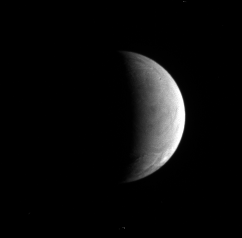

Moon With a Warm Heart

Few large craters are to be found in the wrinkled terrain of Enceladus, where the surface has been reworked by geologic processes presumably resulting from the moon’s inner warmth.

Cassini spied the bright crescent of Enceladus (505 kilometers, or 314 miles across) on July 23, 2006 at a distance of approximately 628,000 kilometers (391,000 miles). The image was taken in visible light with the Cassini spacecraft narrow-angle camera at a Sun-Enceladus-spacecraft, or phase, angle of 103 degrees. Image scale is 4 kilometers (2 miles) per pixel.

The Cassini-Huygens mission is a cooperative project of NASA, the European Space Agency and the Italian Space Agency. The Jet Propulsion Laboratory, a division of the California Institute of Technology in Pasadena, manages the mission for NASA’s Science Mission Directorate, Washington, D.C. The Cassini orbiter and its two onboard cameras were designed, developed and assembled at JPL. The imaging operations center is based at the Space Science Institute in Boulder, Colo.

Credit: NASA/JPL/Space Science Institute